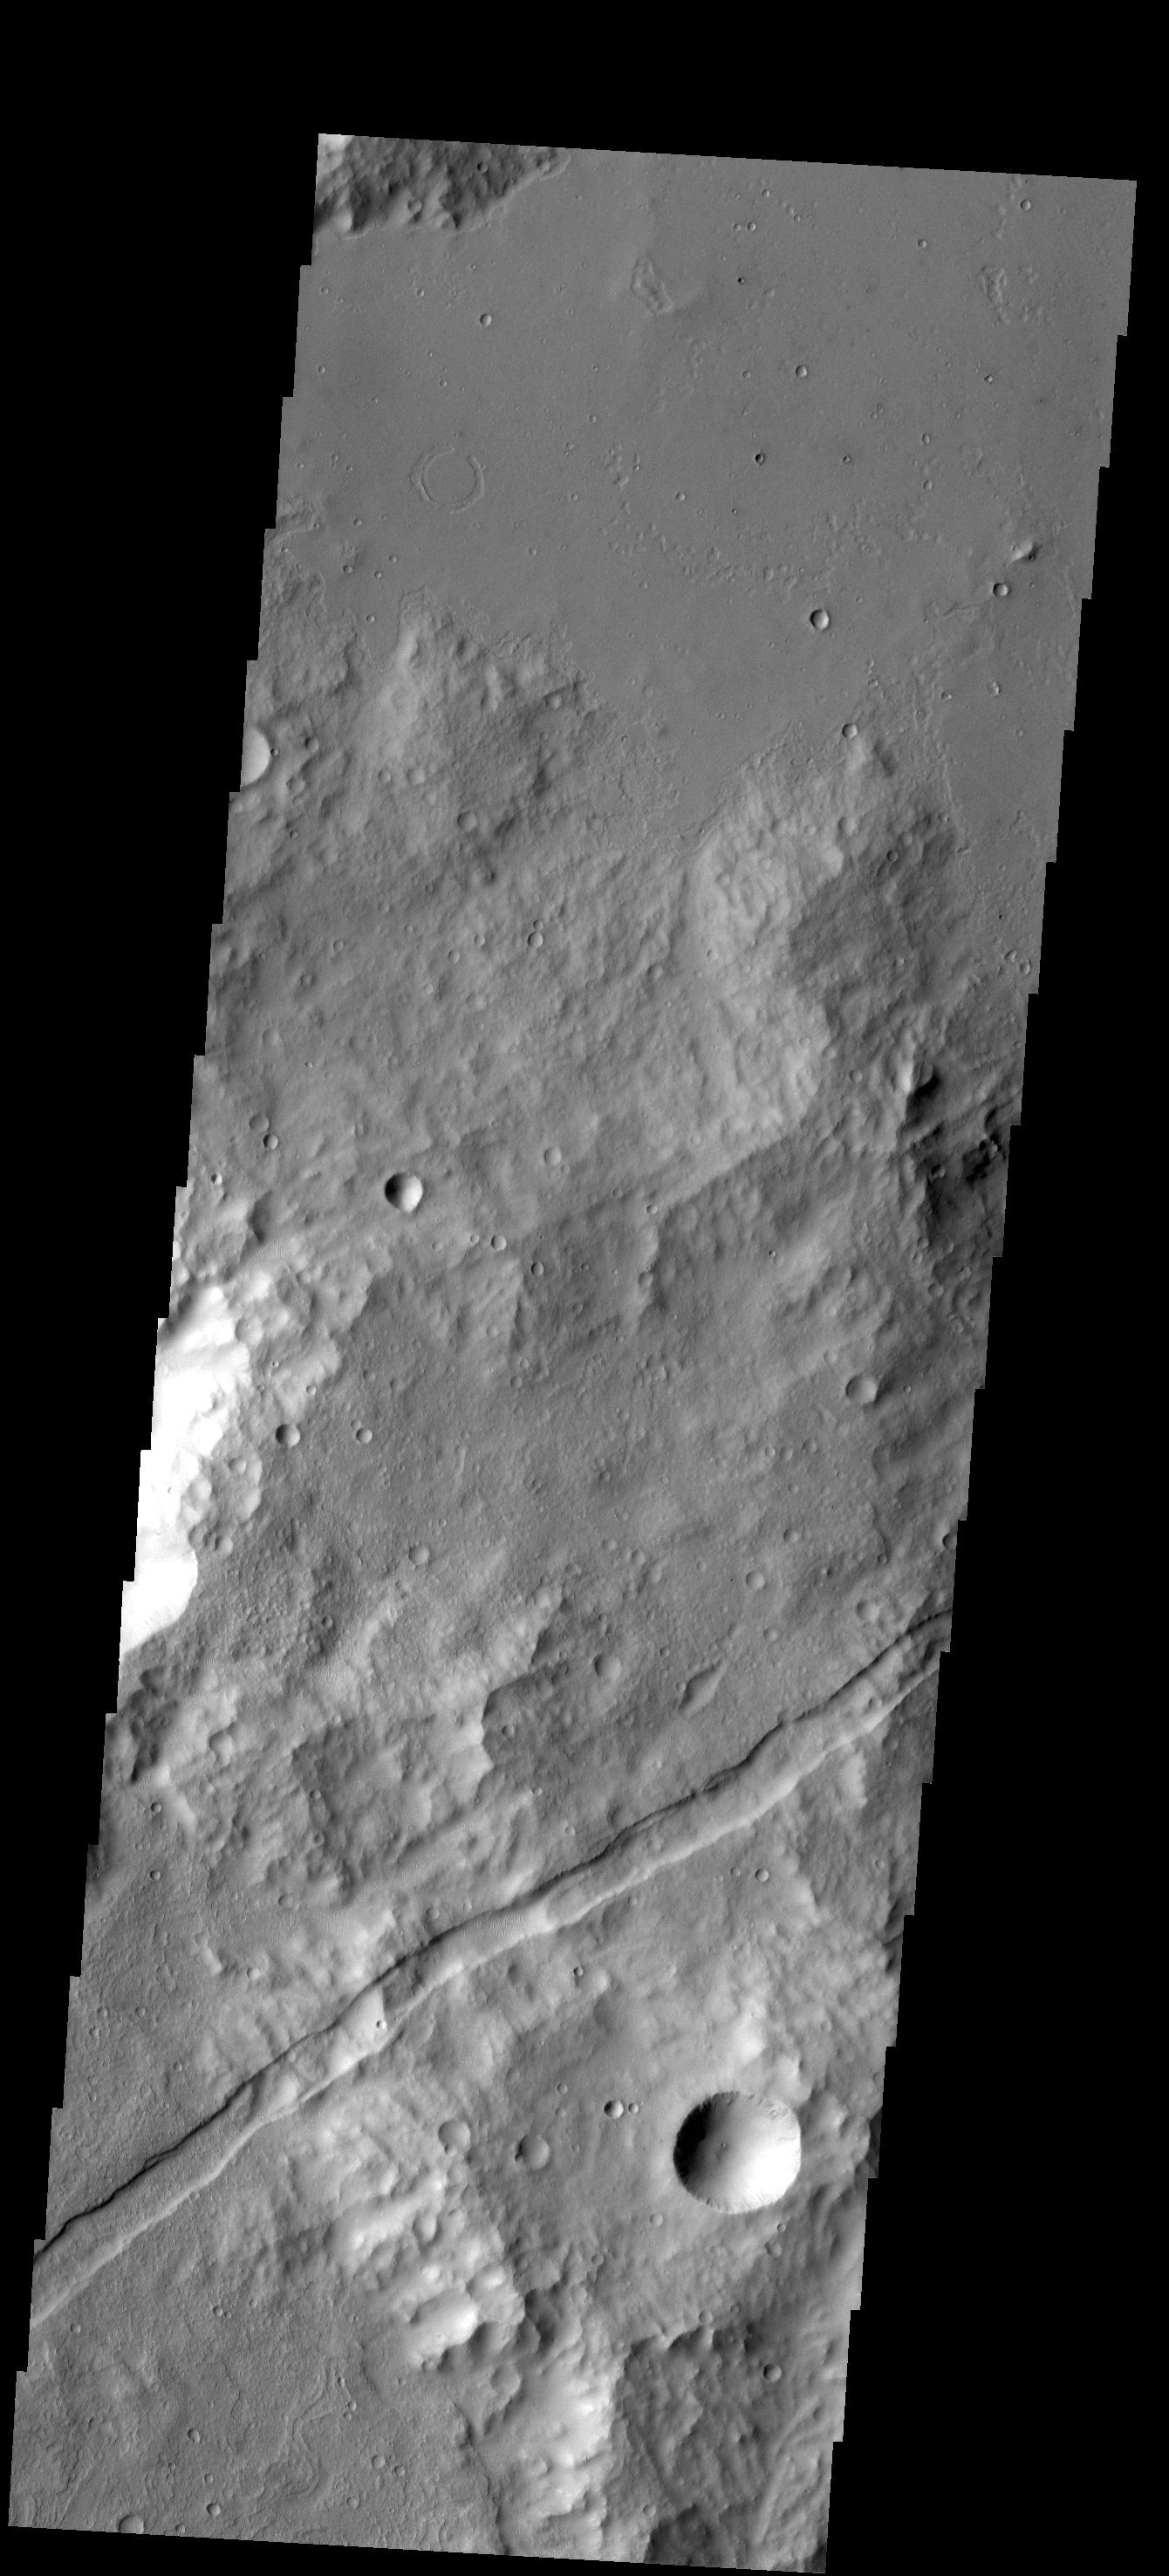

Graben

Originally released on Oct. 7, 2013

A graben is a downdropped block of material bounded on both sides by faults. The graben in this VIS image follows the trend of the nearby Sirenum Fossae graben.

Credit: NASA/JPL-Caltech/ASU